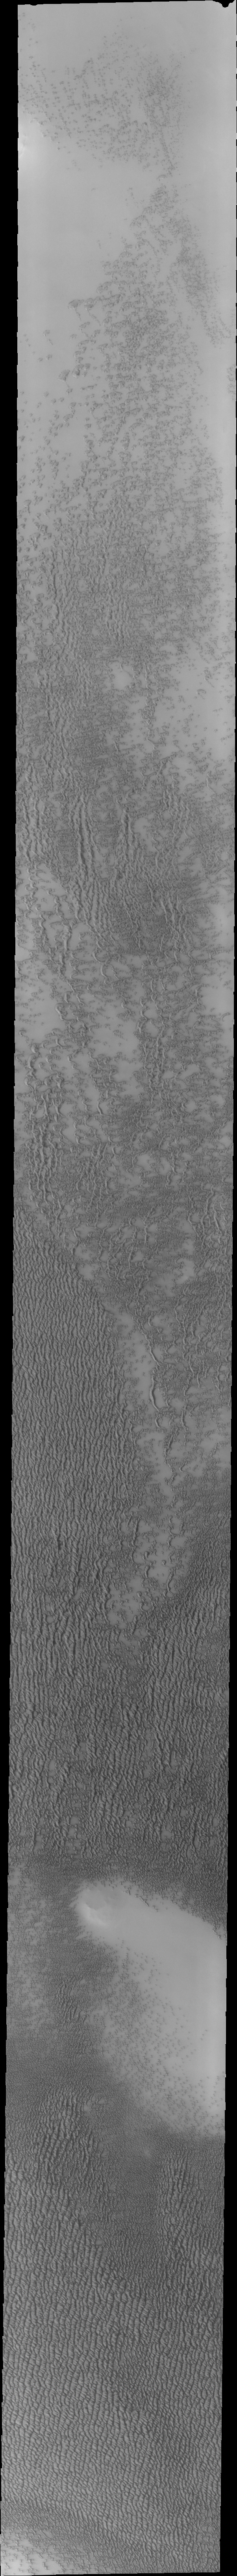

Investigating Mars: Siton Undae

Siton Undae is a large dune field located in the northern plains near Escorial Crater. Siton Undae is west of the crater and is one of three dune fields near the crater. The nearby north polar cap is dissected by Chasma Boreale, which exposes an ice free surface. This image was collected during early spring in the northern hemisphere. The bright appearance of the dunes is due to frost cover. As the season progresses the dunes become darker as the frost disappears. 

The Odyssey spacecraft has spent over 15 years in orbit around Mars, circling the planet more than 69000 times. It holds the record for longest working spacecraft at Mars. THEMIS, the IR/VIS camera system, has collected data for the entire mission and provides images covering all seasons and lighting conditions. Over the years many features of interest have received repeated imaging, building up a suite of images covering the entire feature. From the deepest chasma to the tallest volcano, individual dunes inside craters and dune fields that encircle the north pole, channels carved by water and lava, and a variety of other feature, THEMIS has imaged them all. For the next several months the image of the day will focus on the Tharsis volcanoes, the various chasmata of Valles Marineris, and the major dunes fields. We hope you enjoy these images!

Credit: NASA/JPL-Caltech/ASU